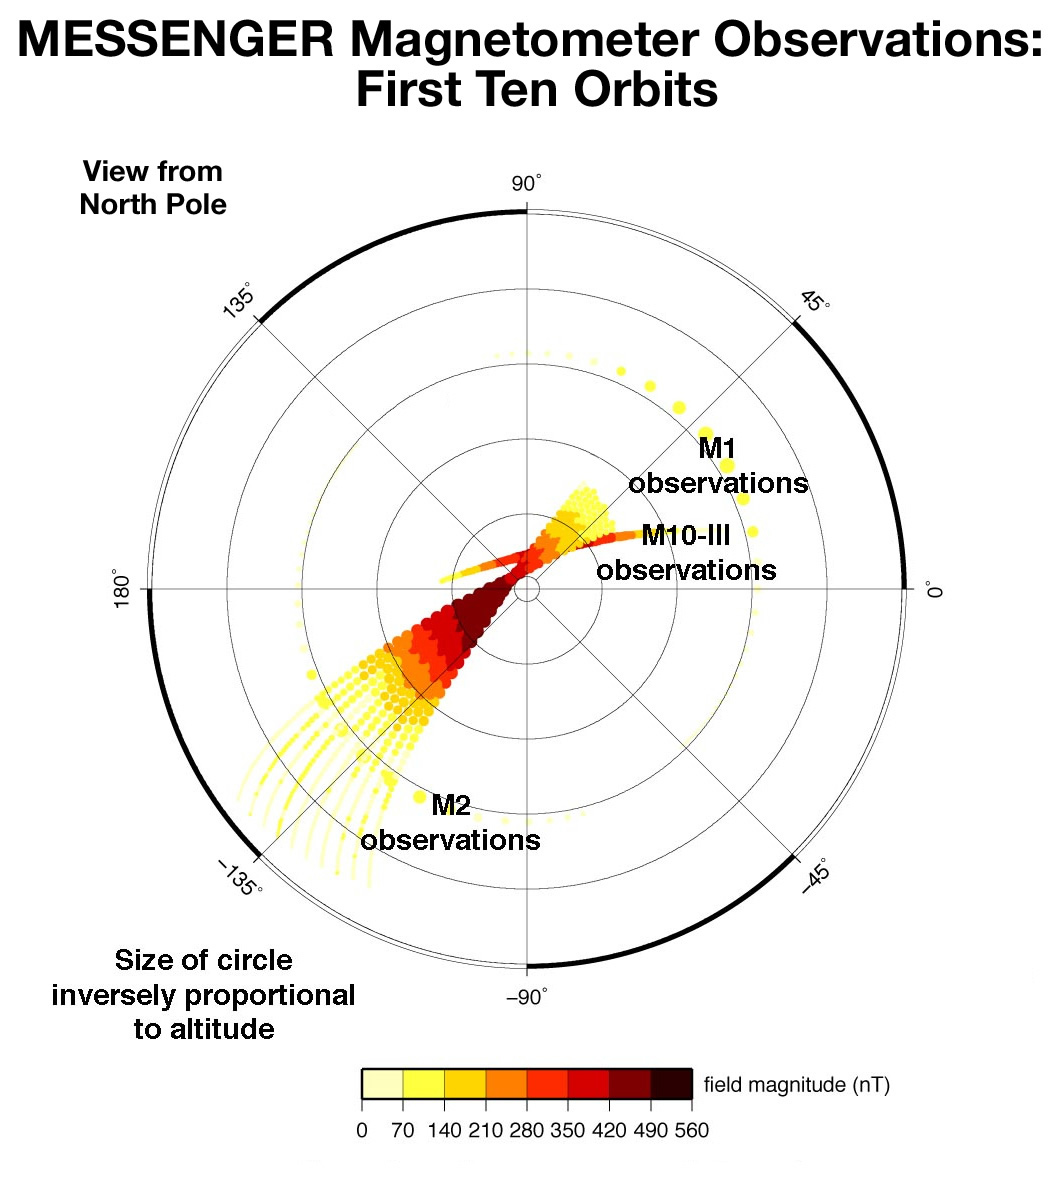

First Magnetometer Measurements from Mercury Orbit

This plot depicts measurements of the strength of Mercury’s internal magnetic field measured on 10 successive MESSENGER orbits. Within 5 days, these observations tripled the number of measurements of the planetary field relative to the number available after all of the Mercury flybys by Mariner 10 and MESSENGER. Moreover, because of MESSENGER’s orbit, the maximum magnitude of the measured field was greater than that seen during any of the spacecraft flybys. These observations are improving our knowledge of the geometry of Mercury’s magnetic field, which will be key to understanding why Mercury has such a global field when the larger planets Mars and Venus do not.

On March 17, 2011 (March 18, 2011, UTC), MESSENGER became the first spacecraft ever to orbit the planet Mercury. The mission is currently in its commissioning phase, during which spacecraft and instrument performance are verified through a series of specially designed checkout activities. In the course of the one-year primary mission, the spacecraft’s seven scientific instruments and radio science investigation will unravel the history and evolution of the Solar System’s innermost planet. Visit the Why Mercury? section of this website to learn more about the science questions that the MESSENGER mission has set out to answer.

Instrument: Magnetometer (MAG)

These images are from MESSENGER, a NASA Discovery mission to conduct the first orbital study of the innermost planet, Mercury. For information regarding the use of images, see the MESSENGER image use policy.

Credit: NASA/Goddard Space Flight Center/Johns Hopkins University Applied Physics Laboratory